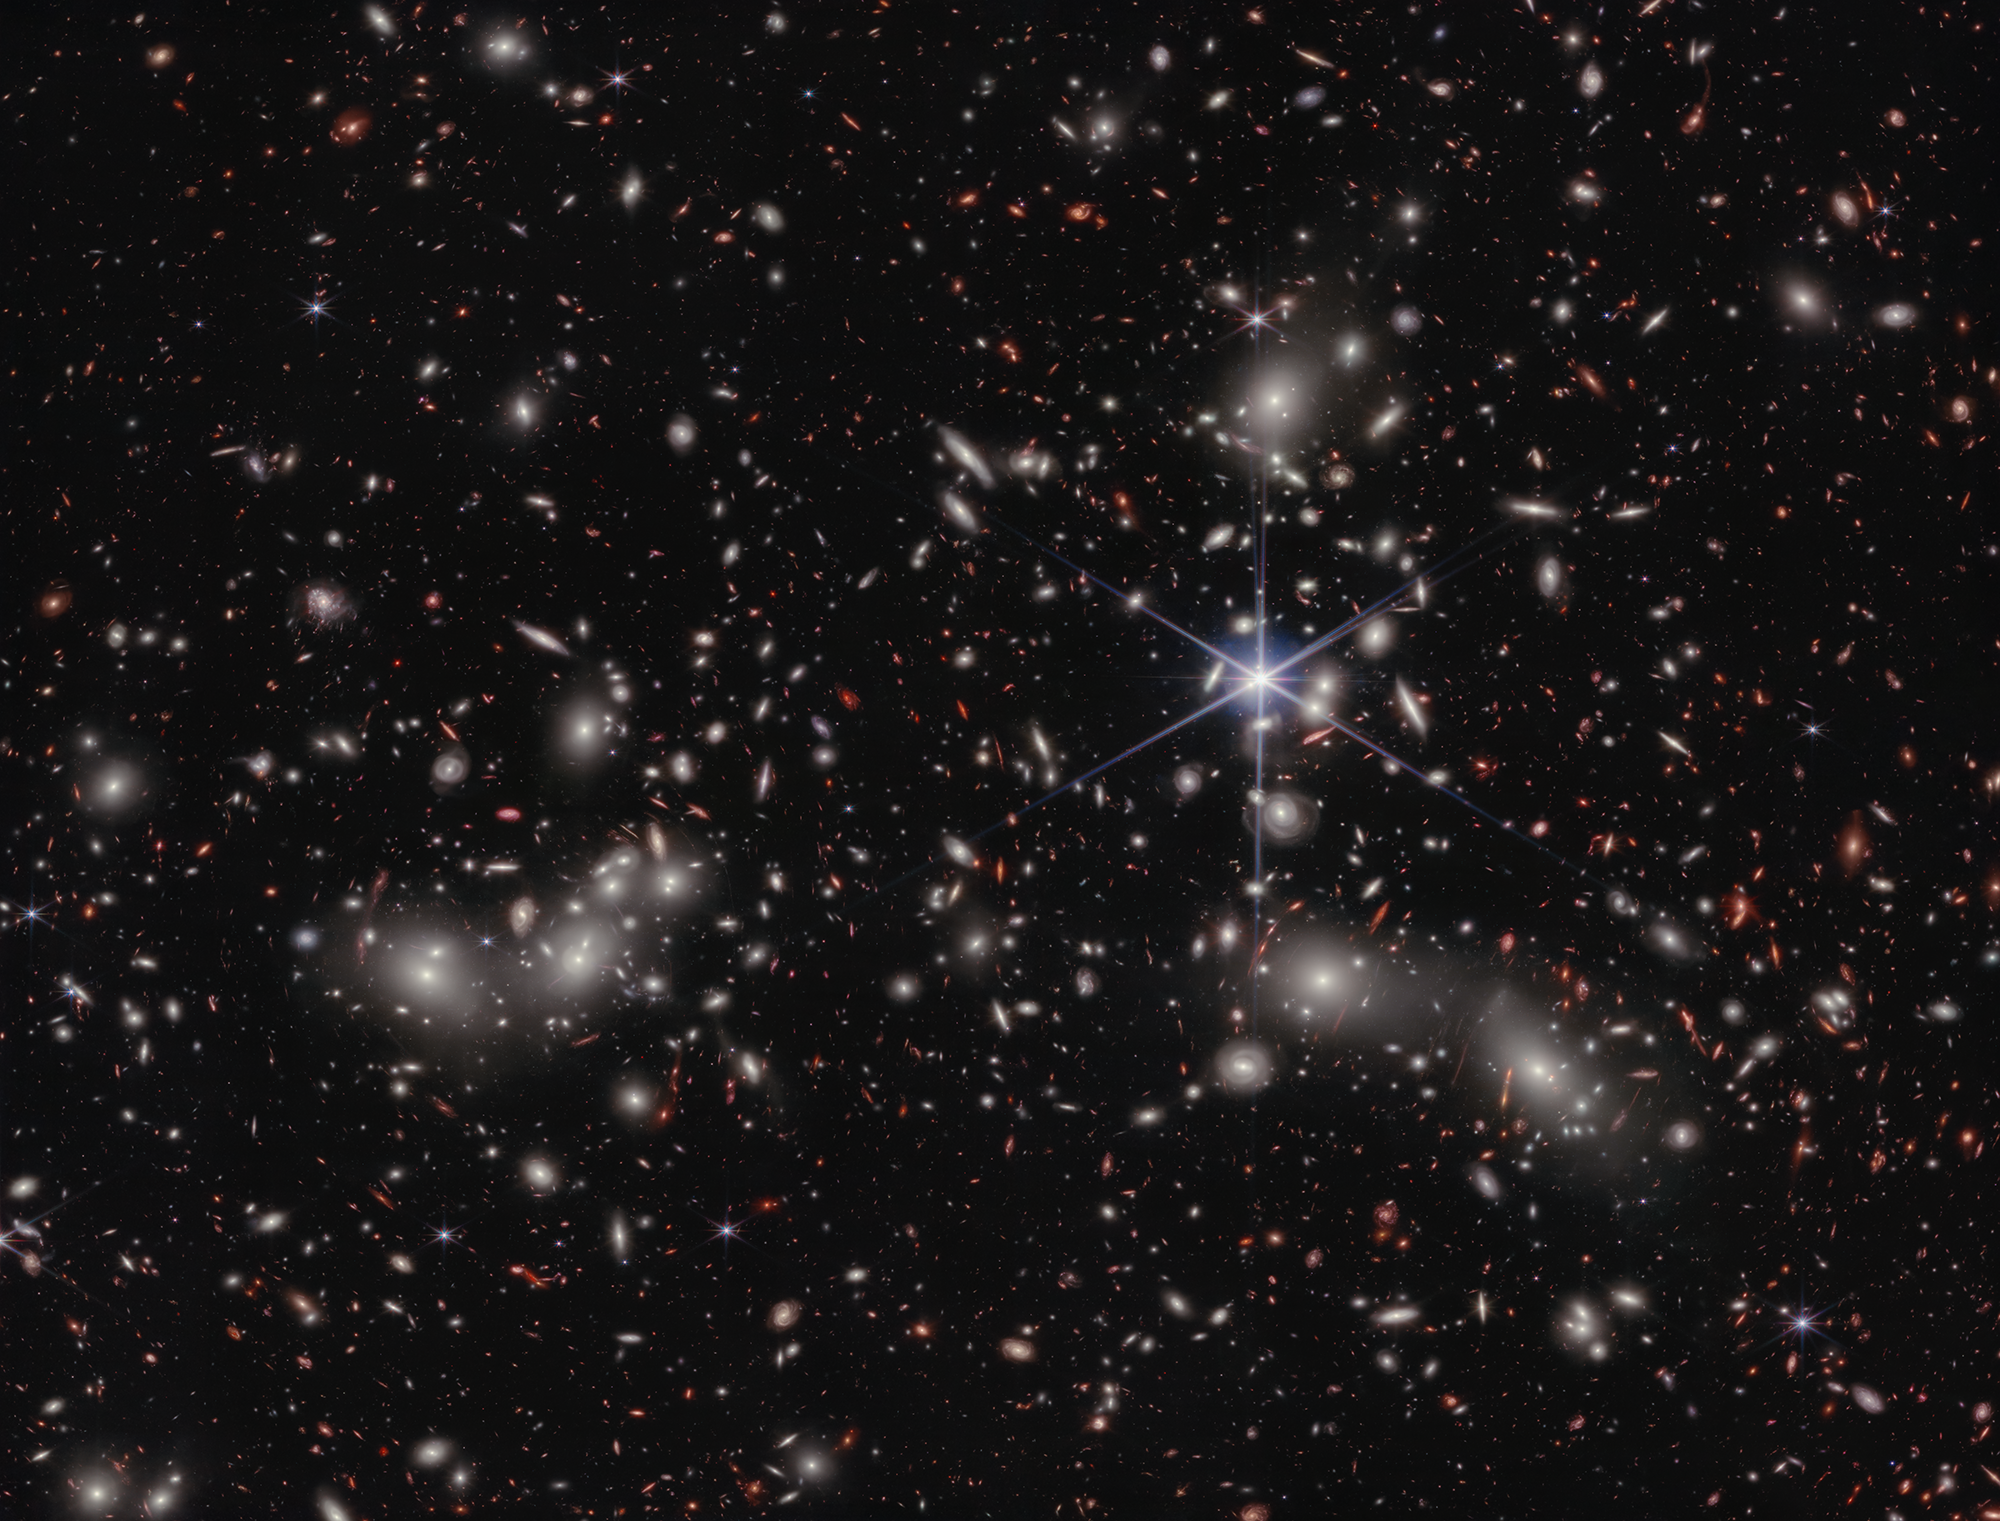

Pandora’s Cluster (NIRCam Image)

Astronomers estimate 50,000 sources of near-infrared light are represented in this image from NASA’s James Webb Space Telescope. Their light has travelled through varying distances to reach the telescope’s detectors, representing the vastness of space in a single image. A foreground star in our own galaxy, to the right of the image center, displays Webb’s distinctive diffraction spikes. Bright white sources surrounded by a hazy glow are the galaxies of Pandora’s Cluster, a conglomeration of already-massive clusters of galaxies coming together to form a megacluster. The concentration of mass is so great that the fabric of spacetime is warped by gravity, creating an effect that makes the region of special interest to astronomers: a natural, super-magnifying glass called a “gravitational lens” that they can use to see very distant sources of light beyond the cluster that would otherwise be undetectable, even to Webb.

These lensed sources appear red in the image, and often as elongated arcs distorted by the gravitational lens. Many of these are galaxies from the early universe, with their contents magnified and stretched out for astronomers to study. Other red sources in the image have yet to be confirmed by follow-up observations with Webb’s Near-Infrared Spectrograph (NIRSpec) instrument to determine their true nature. One intriguing example is an extremely compact source that appears as a tiny red dot, despite the magnifying effect of the gravitational lens. One possibility is that the dot is a supermassive black hole in the early universe. NIRSpec data will provide both distance measurements and compositional details of selected sources, providing a wealth of previously-inaccessible information about the universe and how it has evolved over time.

Video tour
Take a guided video tour highlighting key features of Pandora’s Cluster.

Credit: NASA, ESA, CSA, Ivo Labbe (Swinburne), Rachel Bezanson (University of Pittsburgh); Image Processing: Alyssa Pagan (STScI)